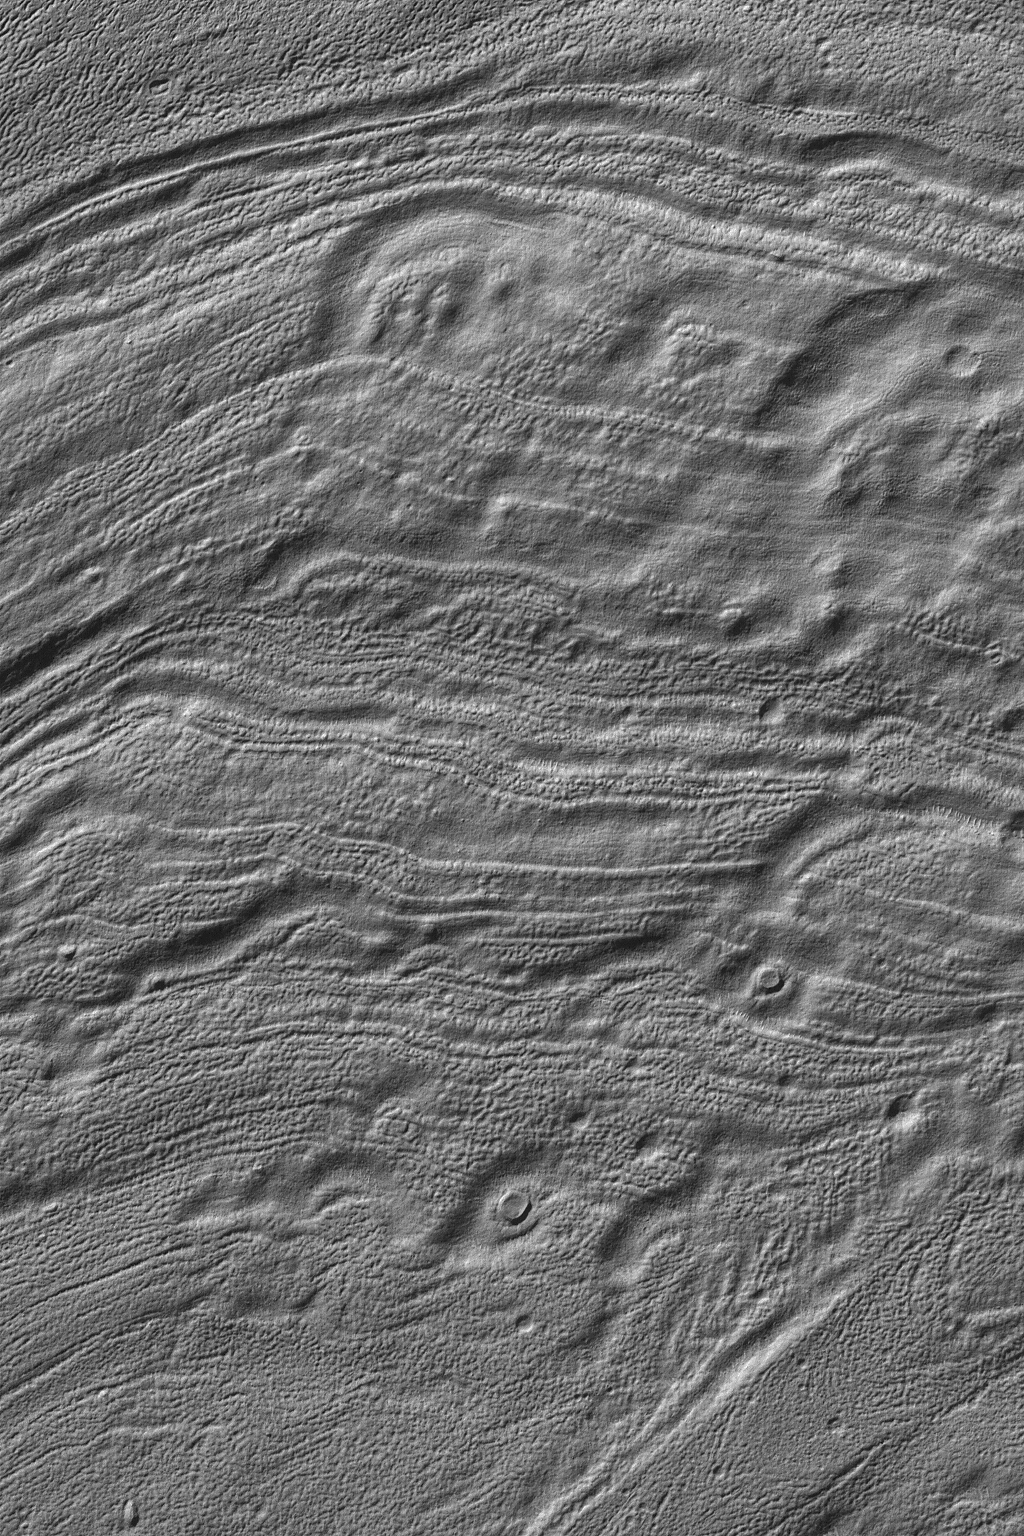

Reull Vallis Floor

This Mars Global Surveyor (MGS) Mars Orbiter Camera (MOC) image shows the odd patterns of erosion on the floor of Reull Vallis, a major valley system east of the Hellas Basin in the martian southern hemisphere. Somewhat circular features in this image may have once been meteor craters that were eroded and deformed by erosive processes. This image is located near 42.1°S, 254.5°W. The picture covers an area about 3 km (1.9 mi) wide. Sunlight illuminates the scene from the upper left.

Credit: NASA/JPL/Malin Space Science Systems